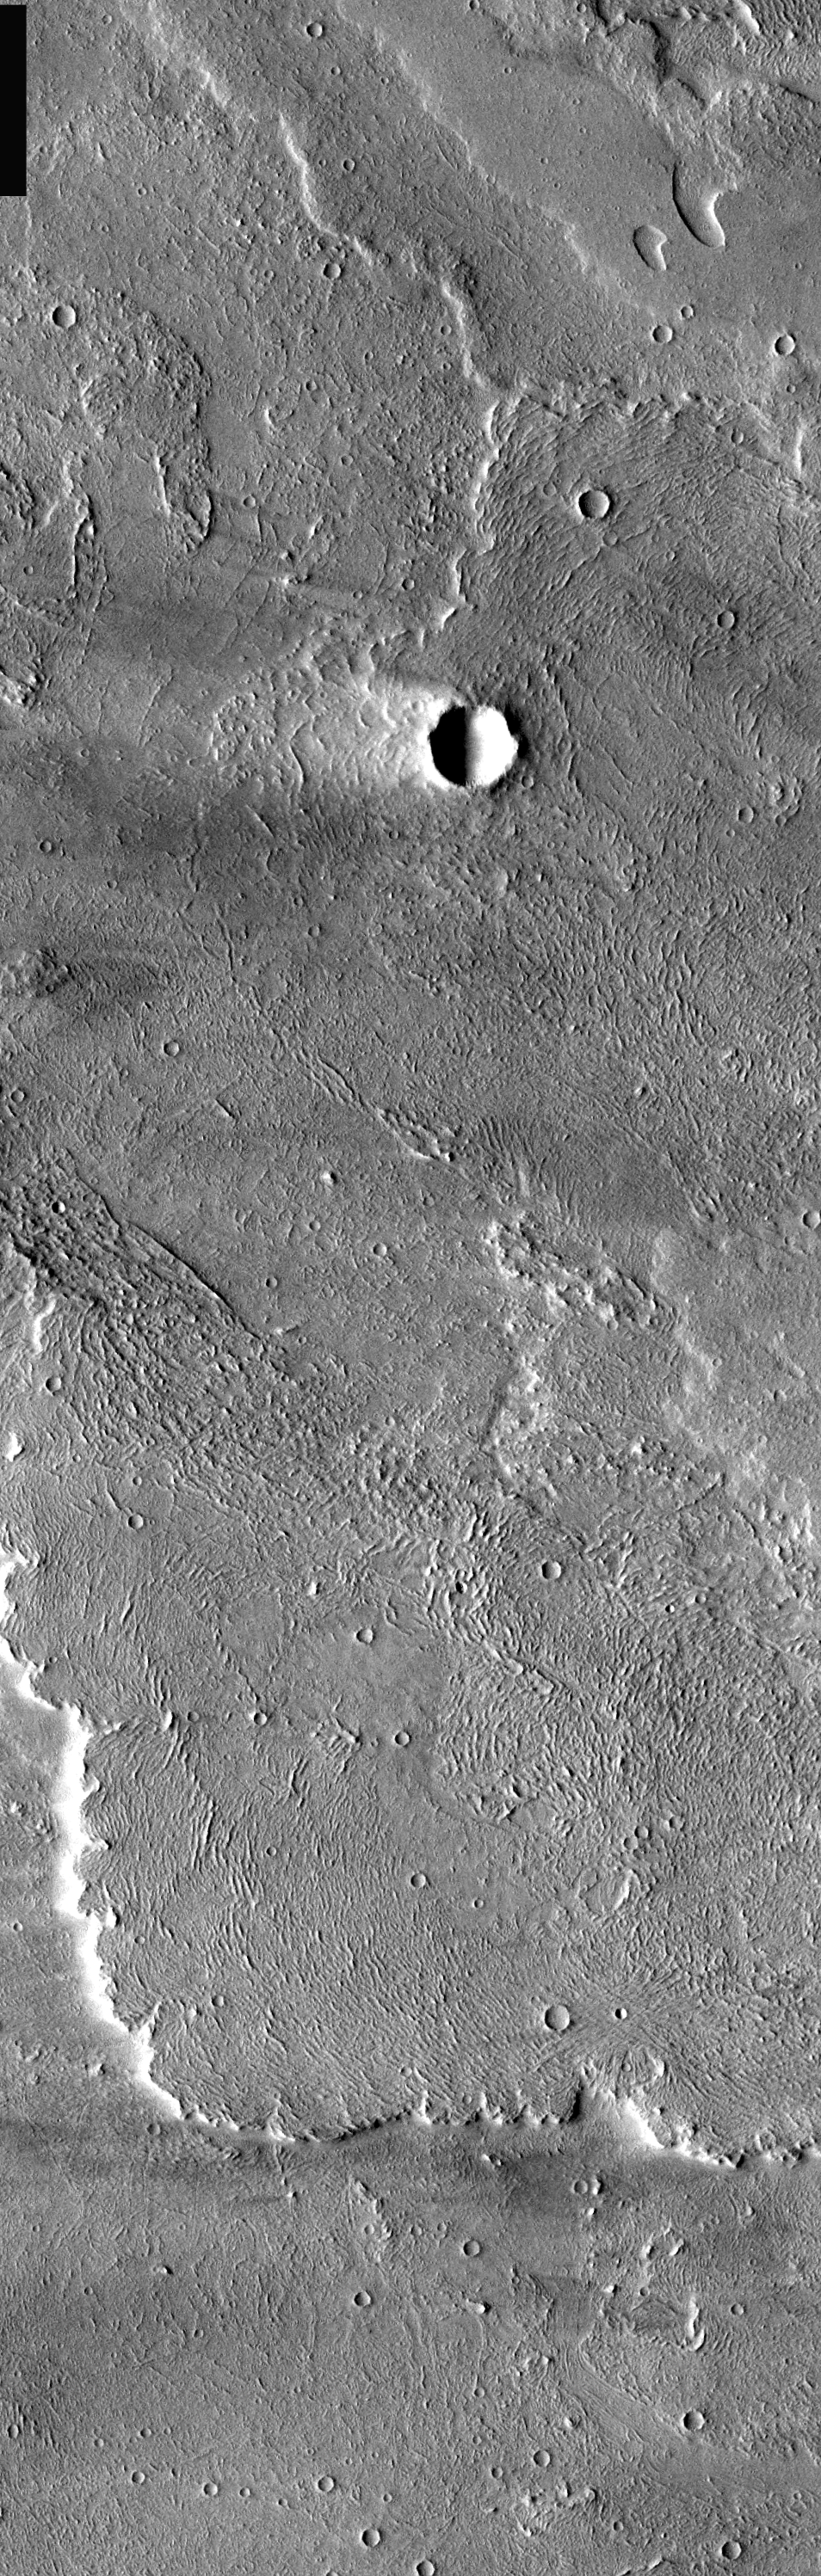

Windstreak on Lava Flow

Today’s image of the flows west of Arsia Mons also contains a large windstreak. Note the surface texture in the “white” part of the windstreak is more subdued than the rest of the flow. This is because the wind has deposited fine materials in this area. The wind can both erode the surface and cover it with deposits.

Image information: VIS instrument. Latitude -7.7, Longitude 227.5 East (132.5 West). 17 meter/pixel resolution.

Note: this THEMIS visual image has not been radiometrically nor geometrically calibrated for this preliminary release. An empirical correction has been performed to remove instrumental effects. A linear shift has been applied in the cross-track and down-track direction to approximate spacecraft and planetary motion. Fully calibrated and geometrically projected images will be released through the Planetary Data System in accordance with Project policies at a later time.

NASA’s Jet Propulsion Laboratory manages the 2001 Mars Odyssey mission for NASA’s Office of Space Science, Washington, D.C. The Thermal Emission Imaging System (THEMIS) was developed by Arizona State University, Tempe, in collaboration with Raytheon Santa Barbara Remote Sensing. The THEMIS investigation is led by Dr. Philip Christensen at Arizona State University. Lockheed Martin Astronautics, Denver, is the prime contractor for the Odyssey project, and developed and built the orbiter. Mission operations are conducted jointly from Lockheed Martin and from JPL, a division of the California Institute of Technology in Pasadena.

Credit: NASA/JPL/Arizona State University